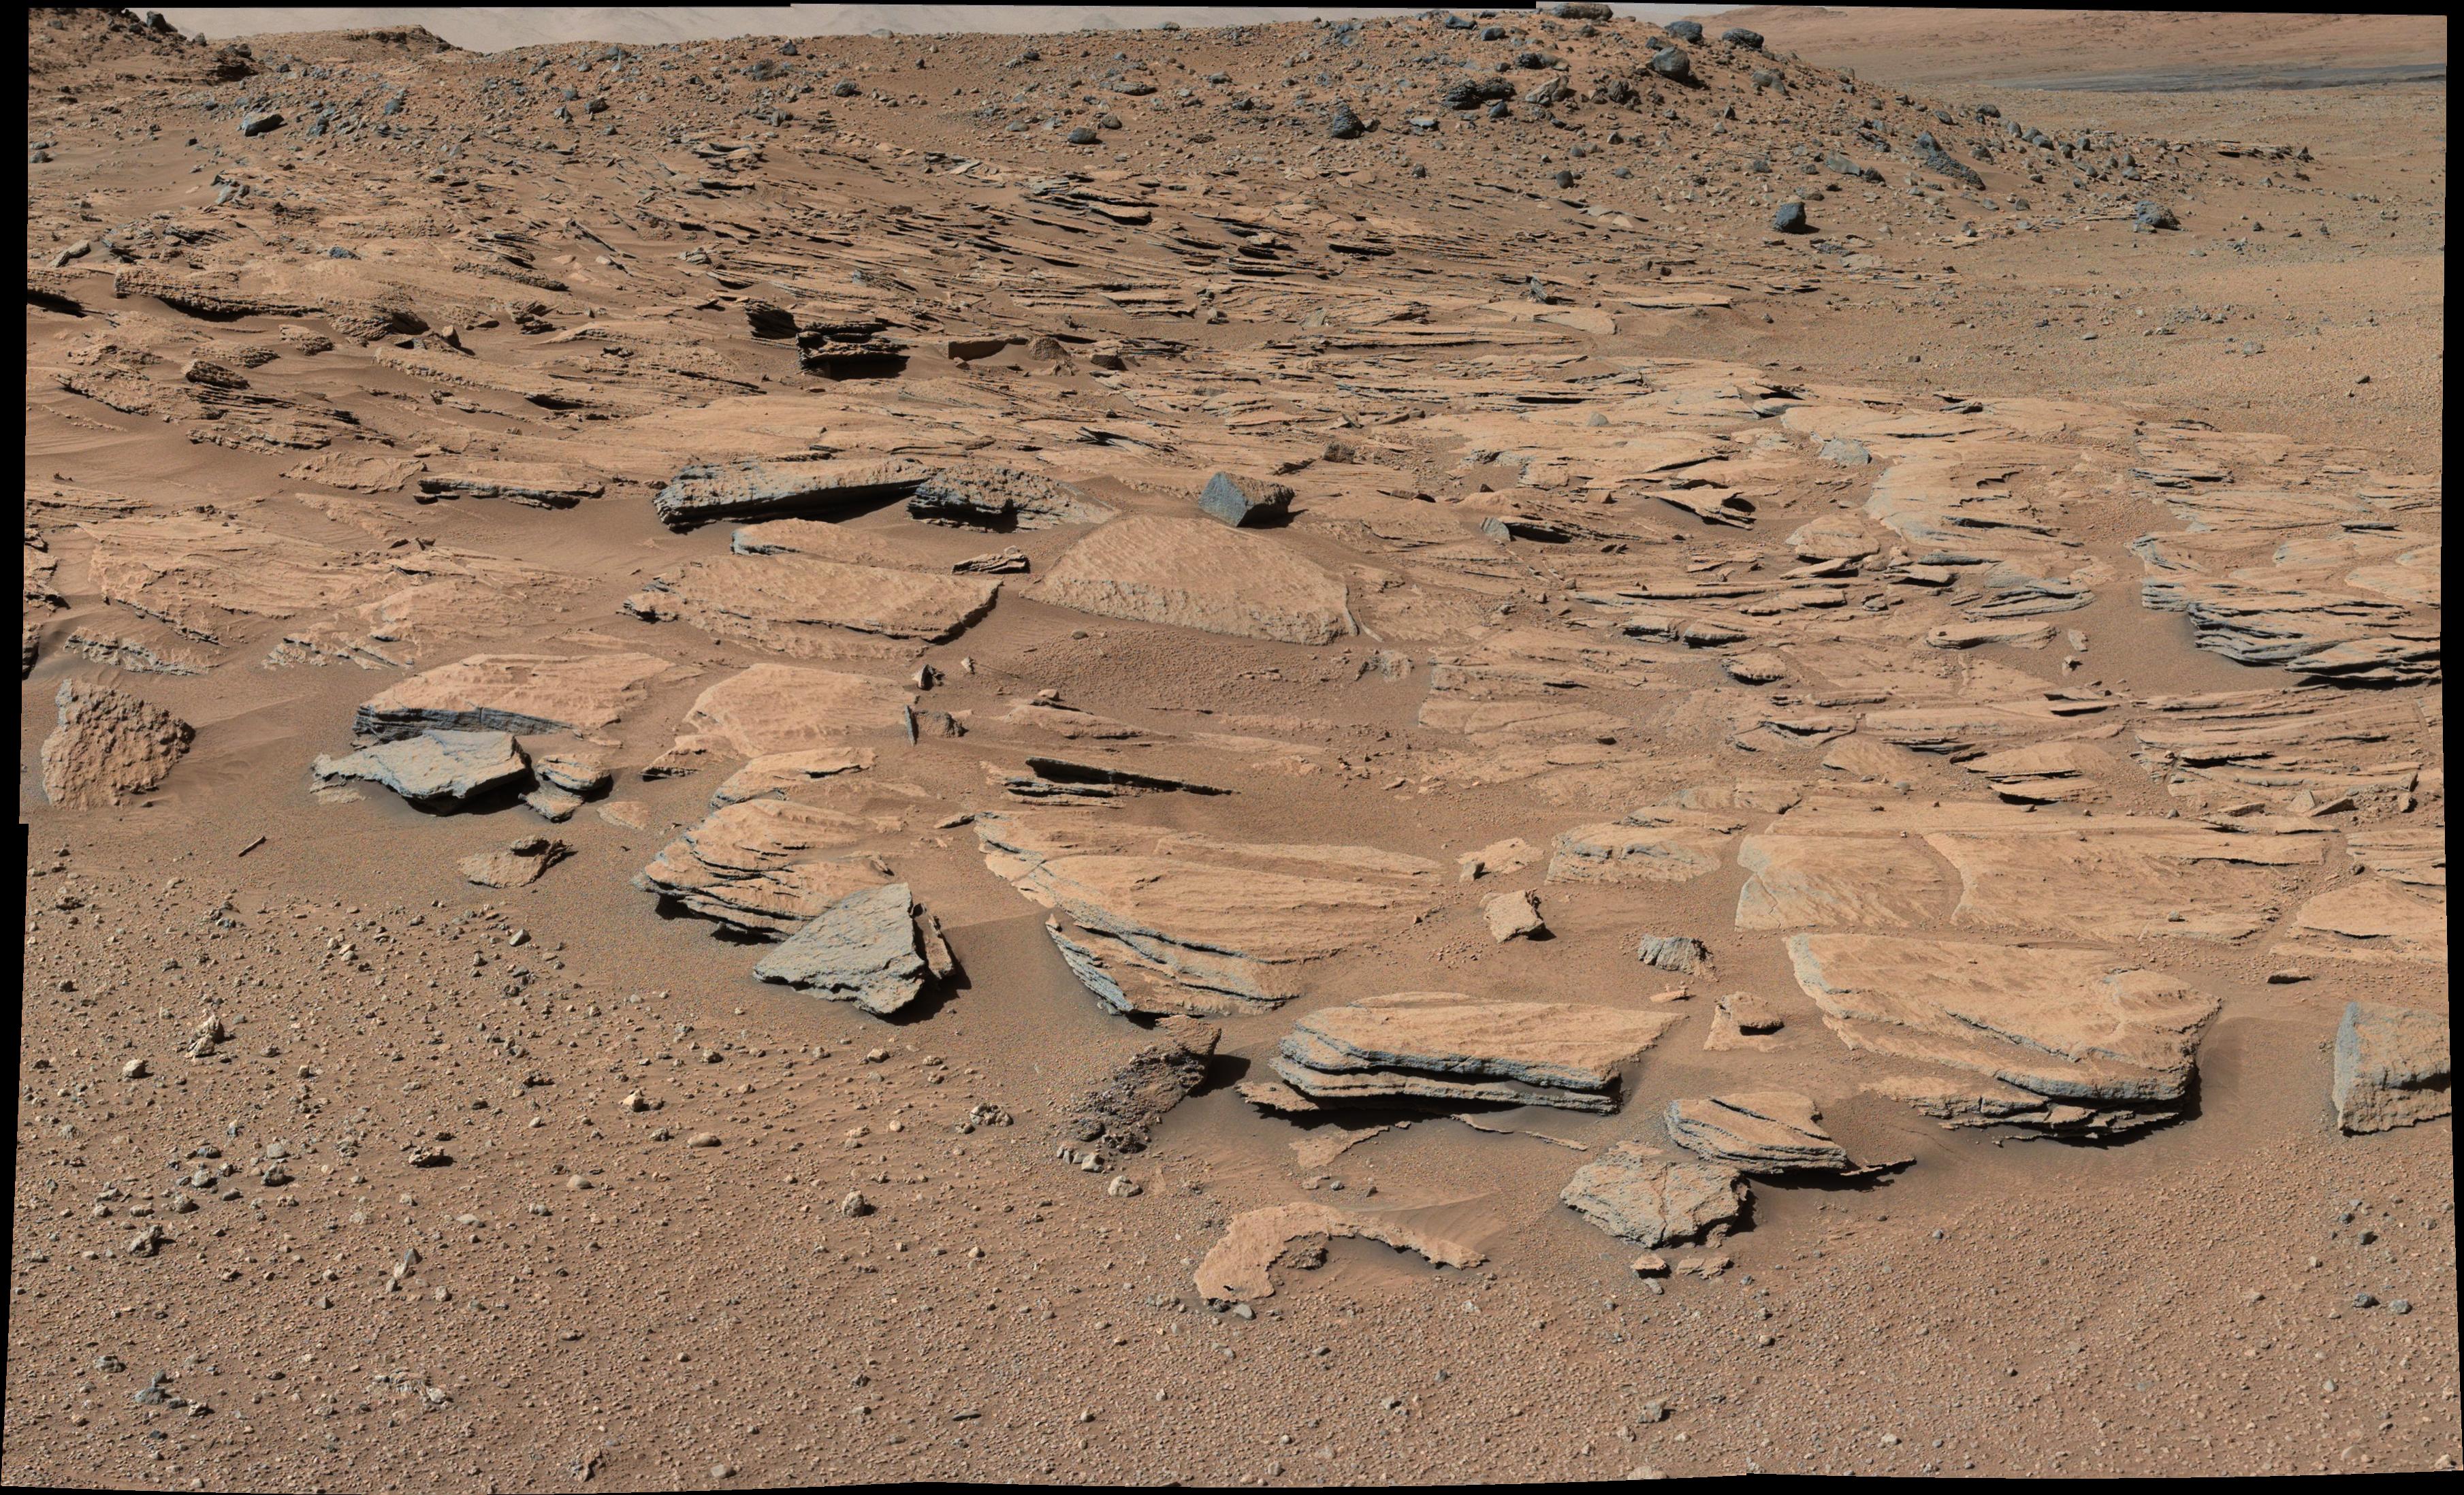

Inclined Martian Sandstone Beds Near ‘Kimberley’

Figure 1

This image taken by the Mast Camera (Mastcam) on NASA’s Curiosity Mars rover just north of the “Kimberley” waypoint shows beds of sandstone inclined to the southwest toward Mount Sharp and away from the Gale Crater rim. The inclination of the beds indicates build-out of sediment toward Mount Sharp. These inclined beds are interpreted as the deposits of small deltas fed by rivers flowing down from the crater rim to the north and building out into a lake to the south, where Mount Sharp is now.

The Mastcam’s left-eye camera recorded the component frames of this mosaic on March 13, 2014, during the 569th Martian day, or sol, of Curiosity’s work on Mars. The color has been approximately white-balanced to resemble how the scene would appear under daytime lighting conditions on Earth. Figure 1 is a cropped version with a superimposed scale bar of 3 meters (about 10 feet).

NASA’s Jet Propulsion Laboratory, a division of the California Institute of Technology, Pasadena, manages the Mars Science Laboratory Project for NASA’s Science Mission Directorate, Washington. JPL designed and built the project’s Curiosity rover. Malin Space Science Systems, San Diego, built and operates the rover’s Mastcam.

Credit: NASA/JPL-Caltech/MSSS